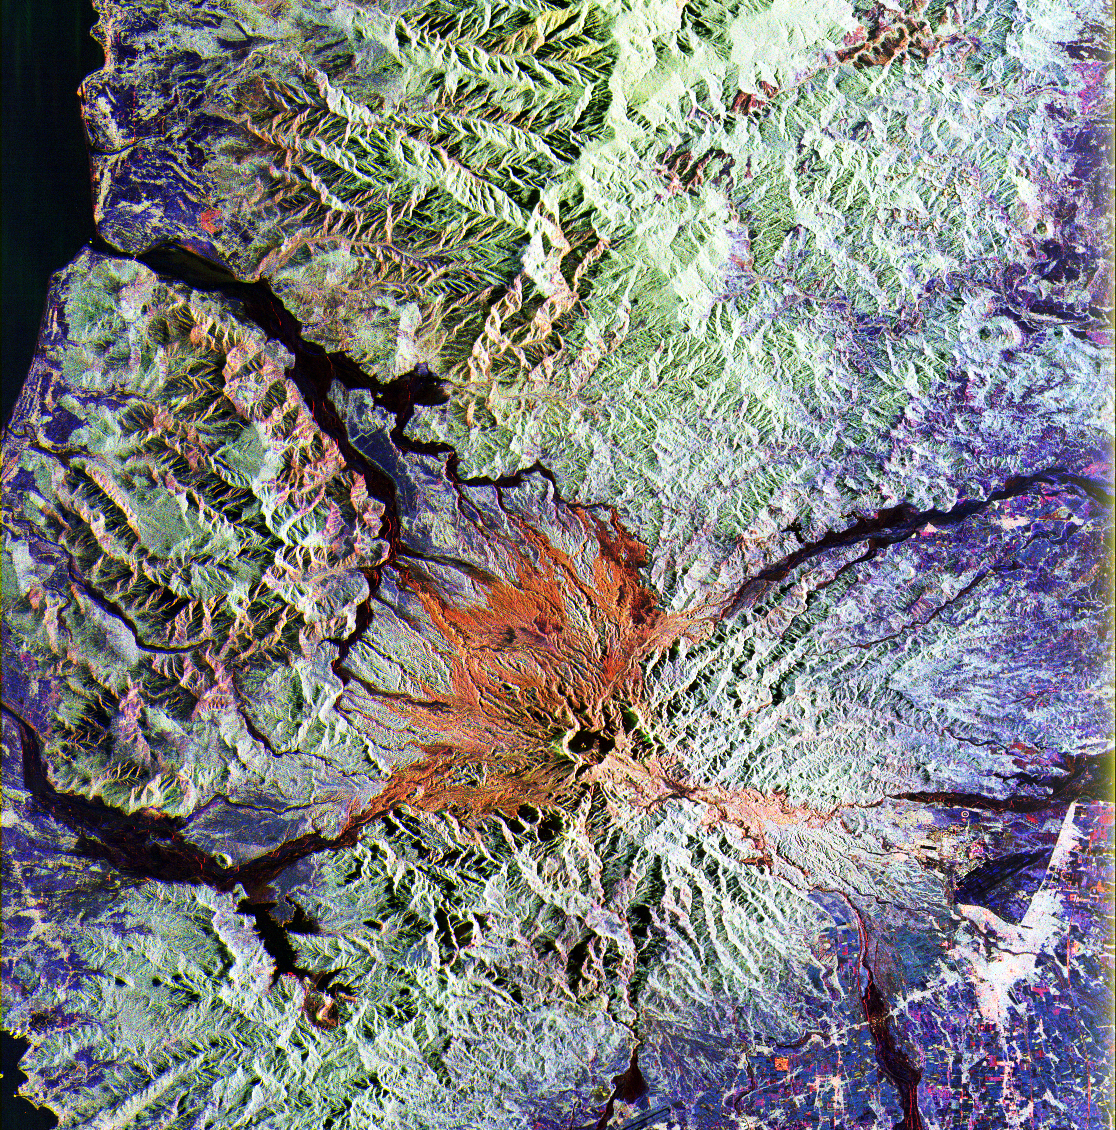

SPace Radar Image of Mt. Pinatubo, Philippines

This is a false color L-band and C-band image of the area around Mount Pinatubo in the Philippines, centered at about 15 degrees north latitude, 120.5 degrees east longitude. This image was acquired by the Spaceborne Imaging Radar-C and X-Band Synthetic Aperture Radar (SIR-C/X-SAR) aboard the space shuttle Endeavour on orbit 78 on April 13, 1994. The false-color composite is made by displaying the L-band HH return in red, the L-band HV return in green and the C-band HV return in blue. The area shown is approximately 45 by 68 kilometers (28 by 42 miles). The main volcanic crater on Mount Pinatubo produced by the June 1991 eruptions, and the steep slopes on the upper flanks of the volcano, are easily seen in this image. The red color on the high slopes show the rougher ash deposited during the 1991 eruption. The dark drainages are the smooth mudflows which continue to flood the river valleys after heavy rain.

Radar images such as this one can be used to identify the areas flooded by mudflows, which are difficult to distinguish visually, and to assess the rate at which the erosion and deposition continues. A key aspect of the second SIR-C/X-SAR mission in August 1994 will be to collect a second image of Pinatubo during the summer monsoon season — new mudflows will have occurred — and to evaluate the short-term changes. The 1991 eruption of Mount Pinatubo in the Philippines is well known for its near-global effects on the atmosphere and climate due to the large amount of sulfur dioxide that was injected into the upper atmosphere. What is less widely known is that even today the volcano continues to be a major hazard to the people who have returned to the area around the volcano. Dangerous mudflows (called “lahars”) are often generated by heavy rains, and these can still sweep down river valleys and wash out roads and villages, or bury low lying areas in several meters of mud and volcanic debris. These mudflows will continue to be a severe hazard around Pinatubo for the next 10 to 15 years.

Spaceborne Imaging Radar-C and X-Synthetic Aperture Radar (SIR-C/X-SAR) is part of NASA’s Mission to Planet Earth. The radars illuminate Earth with microwaves allowing detailed observations at any time, regardless of weather or sunlight conditions. SIR-C/X-SAR uses three microwave wavelengths: L-band (24 cm), C-band (6 cm) and X-band (3 cm). The multi-frequency data will be used by the international scientific community to better understand the global environment and how it is changing. The SIR-C/X-SAR data, complemented by aircraft and ground studies, will give scientists clearer insights into those environmental changes which are caused by nature and those changes which are induced by human activity.

SIR-C was developed by NASA’s Jet Propulsion Laboratory. X-SAR was developed by the Dornier and Alenia Spazio companies for the German space agency, Deutsche Agentur fuer Raumfahrtangelegenheiten (DARA), and the Italian space agency, Agenzia Spaziale Italiana (ASI).

Credit: NASA/JPL/NGA